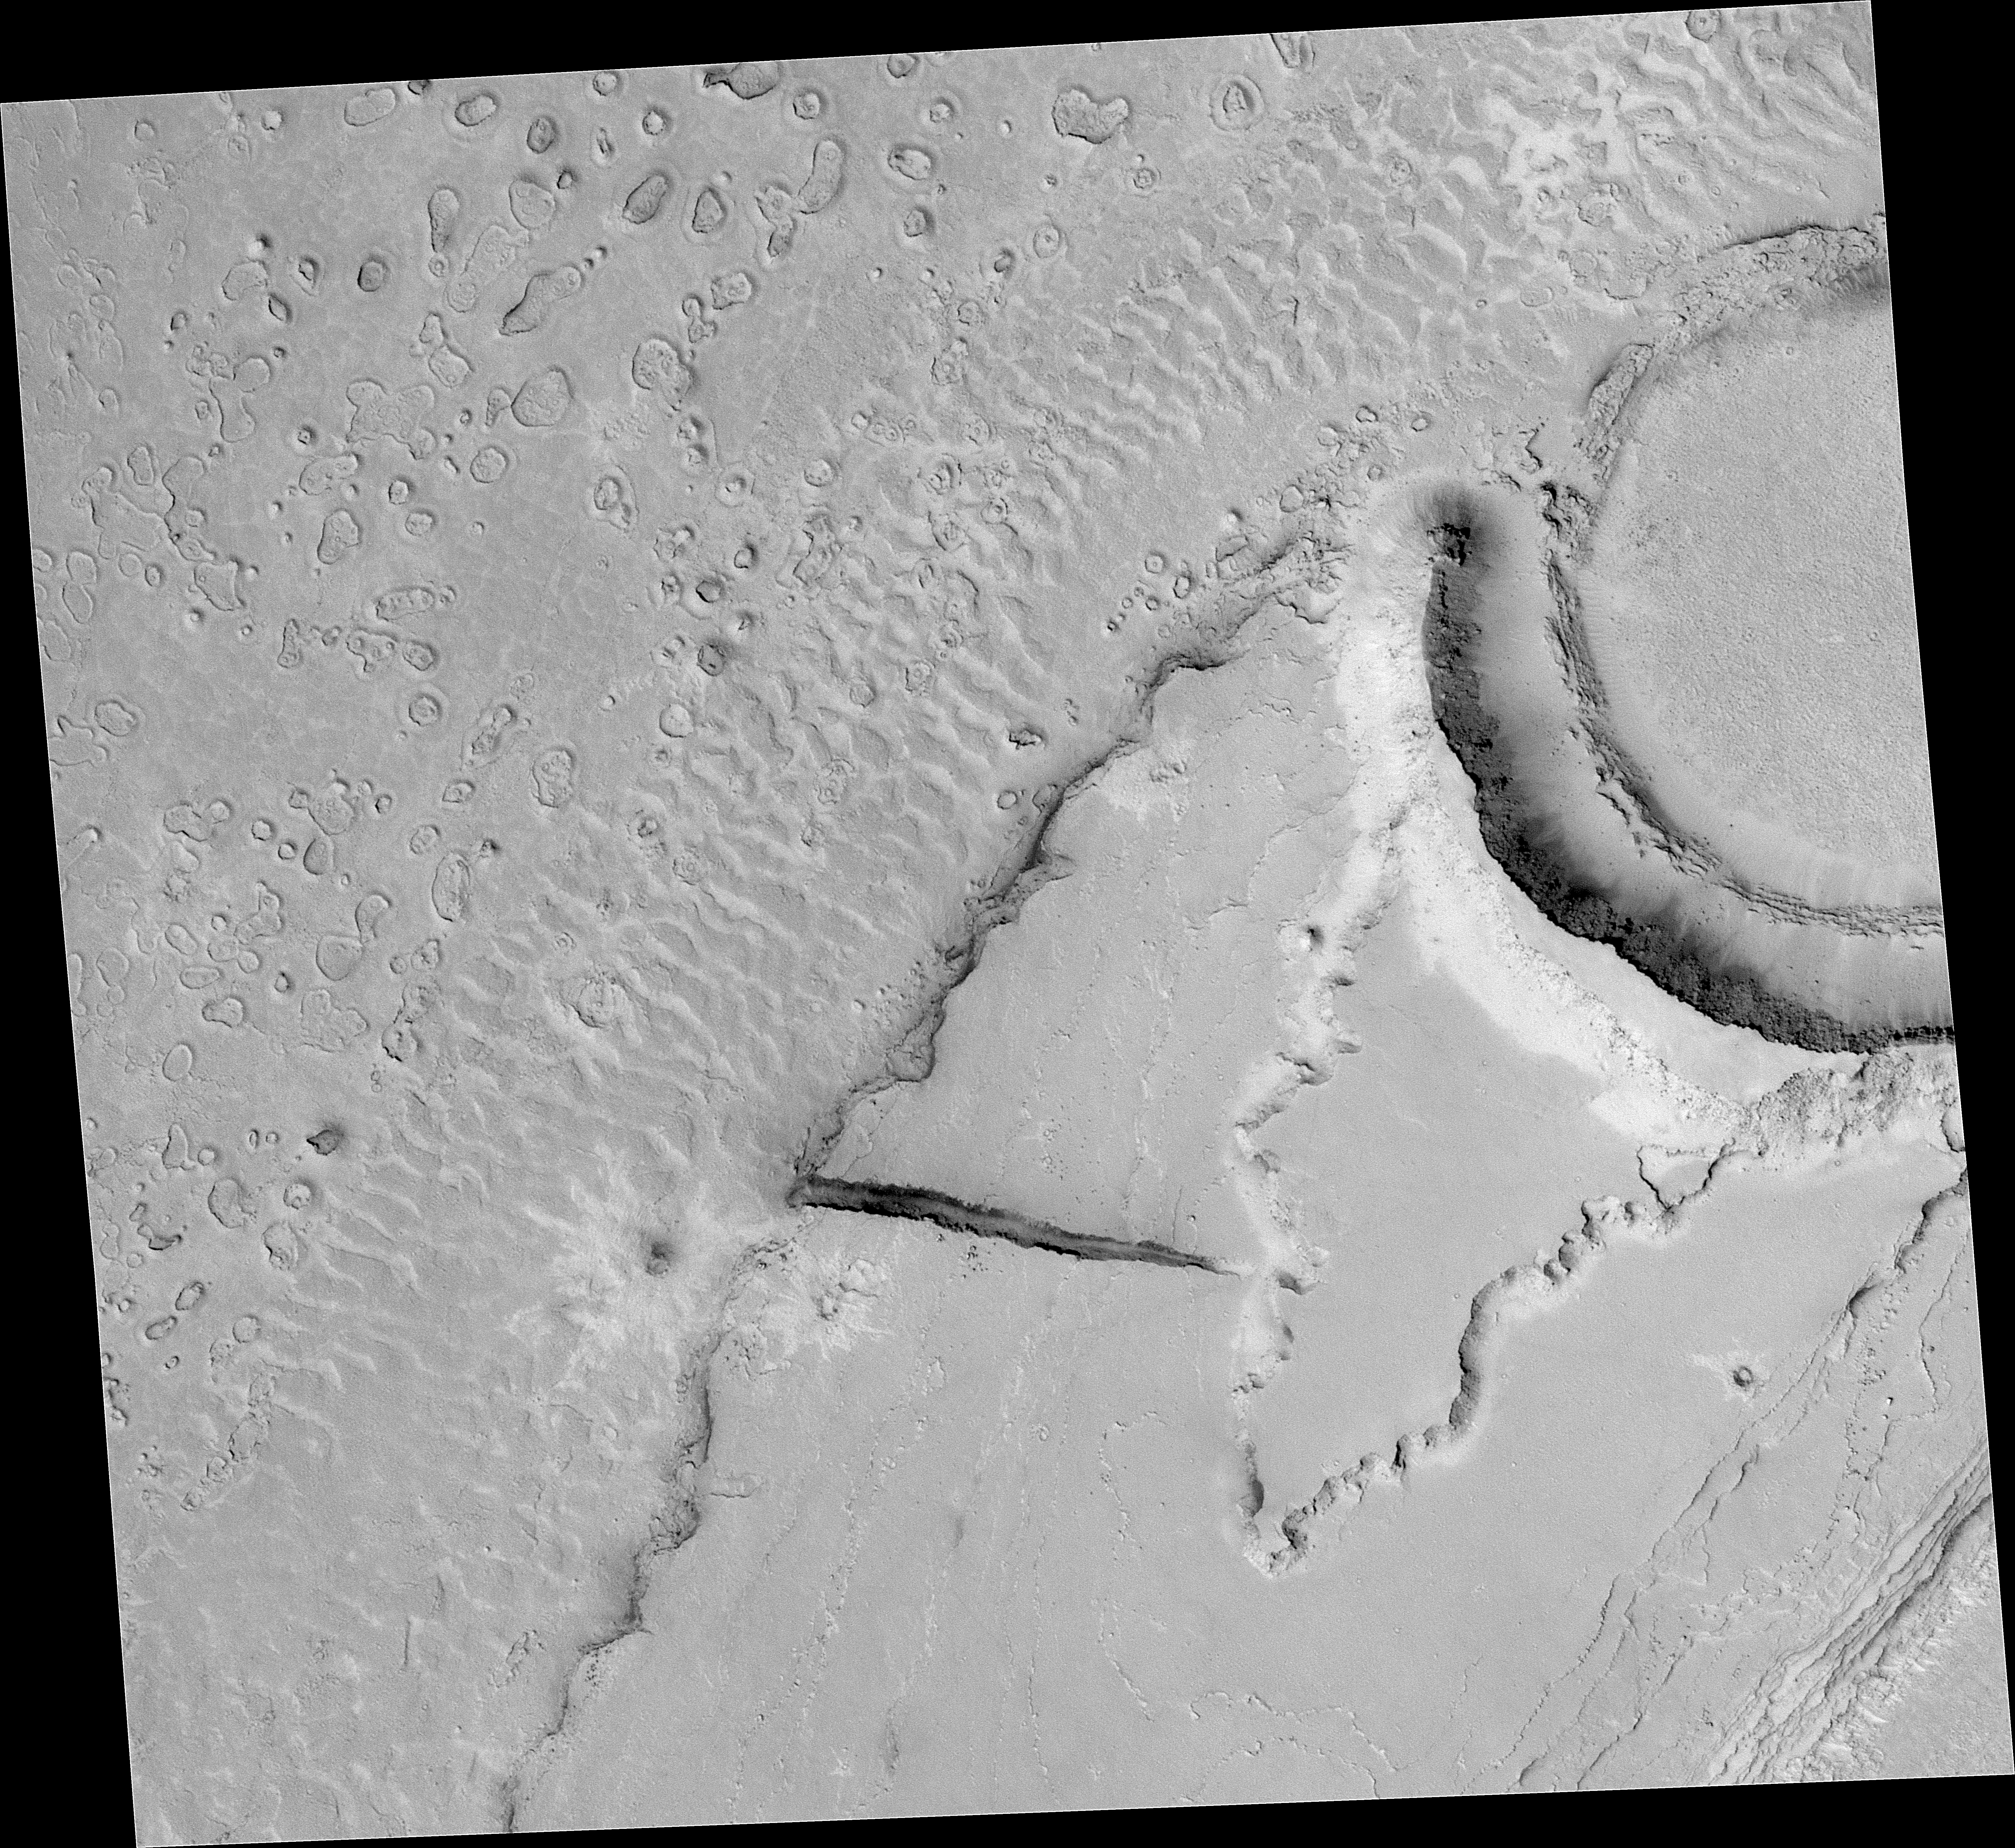

Megaripples in Athabasca Vallis

Figure 1

Researchers’ goal in taking this image was to look for boulders in the large ripples formed by an ancient catastrophic flood in Mars’ Athabasca Vallis. The Mars Orbiter Camera on NASA’s Mars Global Surveyor spacecraft captured this image on Dec. 25, 2003, with use of an enhanced-resolution technique called compensated pitch and roll targeted observation.

The flood-deposited megaripples had been seen in earlier, lower-resolution images from the same camera. They are the only good examples known of ripples formed in a giant catastrophic flood anywhere on Mars. Their presence indicates that large amounts of water poured rapidly through this area, based on resemblance to similar megaripples in catastrophic flood sites on Earth. The ripples in Athabasca Vallis were buried for some period and later exhumed. Strange, round features on top of some of the ripples and the adjacent plains are products of erosion and removal of the overlying layer. Finding boulders in the ripples would help constrain estimates of the power of the floods. However, the image does not show boulders in the ripples, implying either that the rocks that make up these features are smaller than about 1 to 2 meters (3 to 7 feet) in diameter or that the ripple sediments have not been completely exhumed.

The image covers an area 3 kilometers (2 miles) wide, near 9.5 degrees north latitude and 203.7 degrees west longitude. Pixel size is about 1.5 meters (5 feet) by one-half meter (1.6 feet). North is up and sunlight illuminates the scene from the lower left.

Mars Global Surveyor is managed by NASA’s Jet Propulsion Laboratory, a division of the California Institute of Technology, Pasadena, for the NASA Science Mission Directorate, Washington.

Credit: NASA/JPL/MSSS